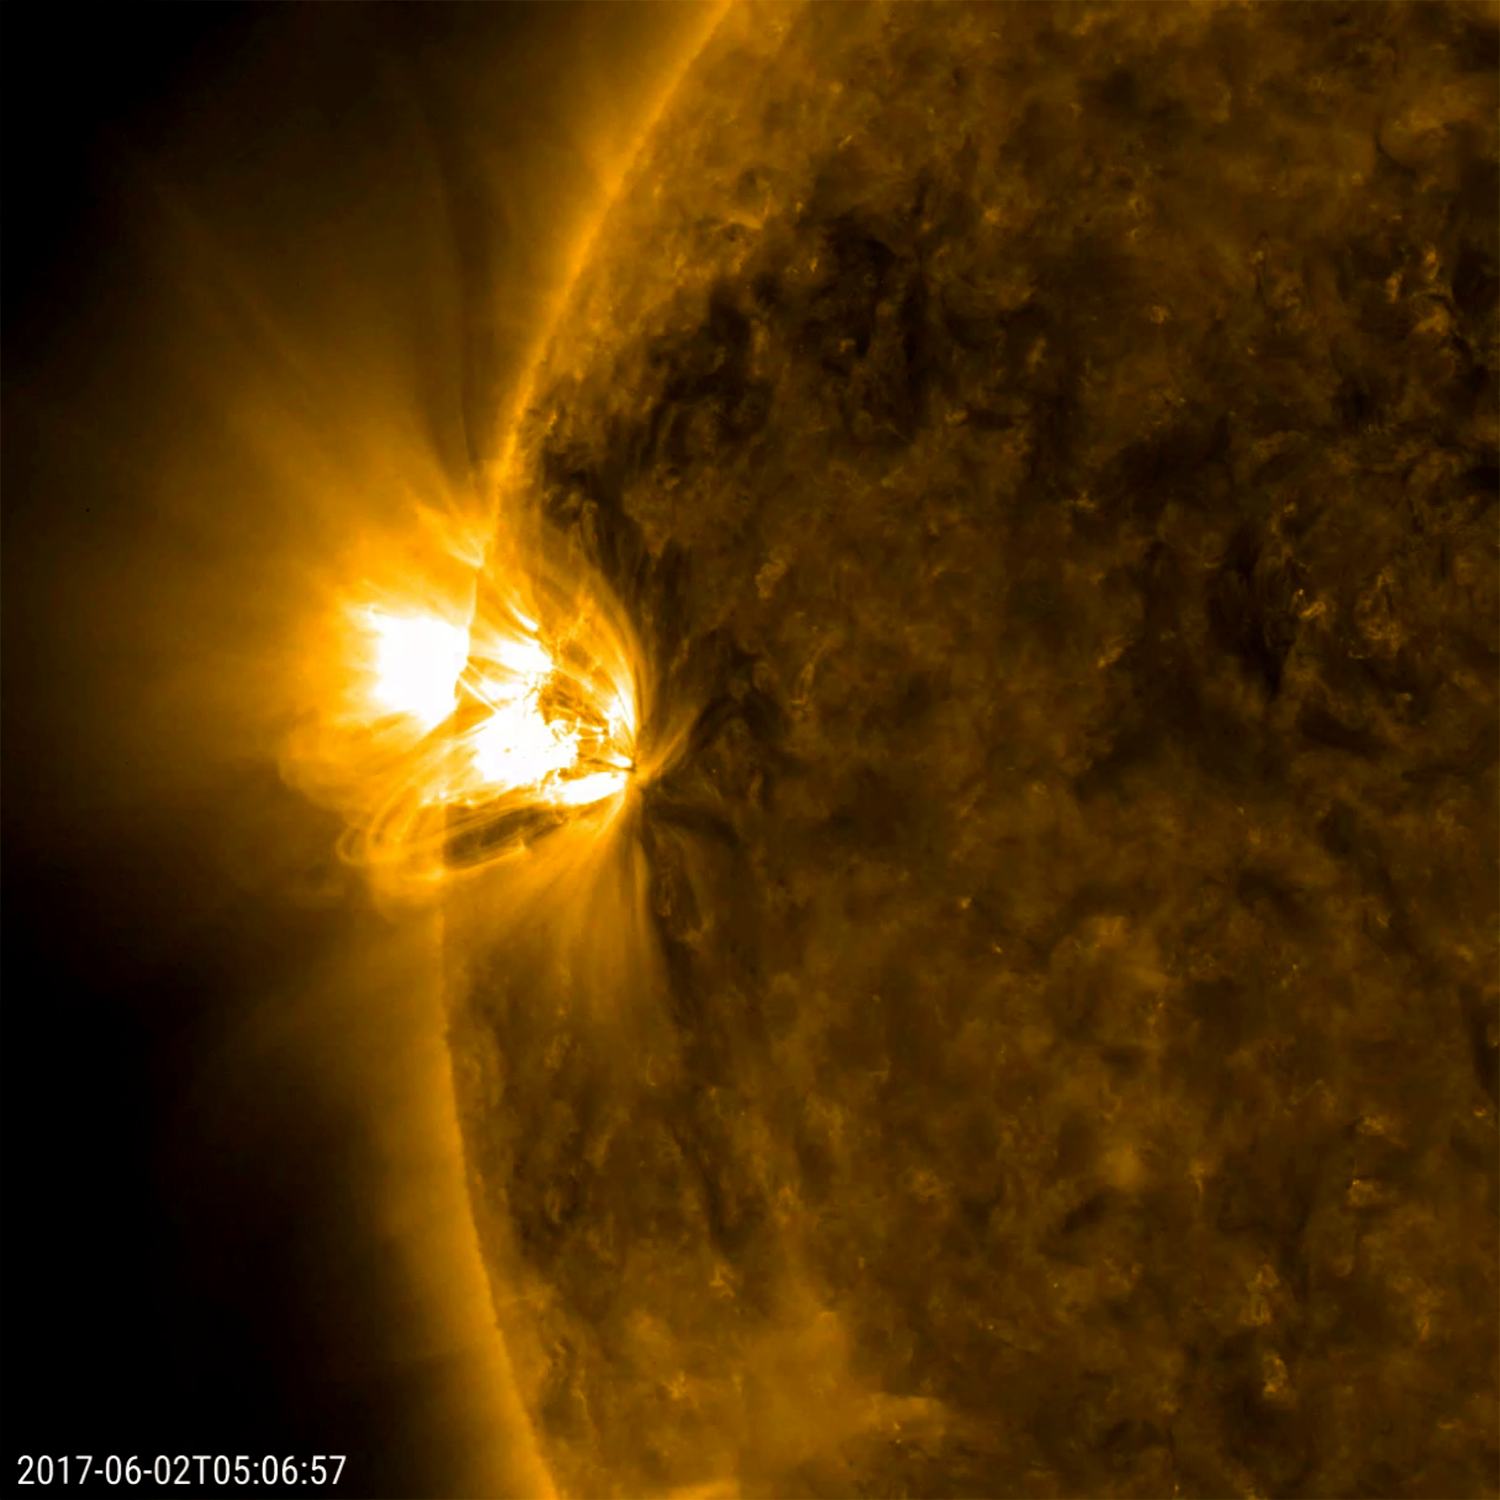

Energized Active Regions

A pair of relatively small (but frenetic) active regions rotated into view, spouting off numerous small flares and sweeping loops of plasma (May 31-June 2, 2017). At first, only the one active region was observed, but mid-way though the video clip a second one behind the first can be picked out. The dynamic regions were easily the most remarkable areas on the sun during this 42-hour period. The images were taken in a wavelength of extreme ultraviolet light.

Movies
PIA21756_EnergizedActiveRegions_big.mp4
PIA21756_EnergizedActiveRegions_sm.mp4

SDO is managed by NASA’s Goddard Space Flight Center, Greenbelt, Maryland, for NASA’s Science Mission Directorate, Washington. Its Atmosphere Imaging Assembly was built by the Lockheed Martin Solar Astrophysics Laboratory (LMSAL), Palo Alto, California.

Credit: NASA/GSFC/Solar Dynamics Observatory